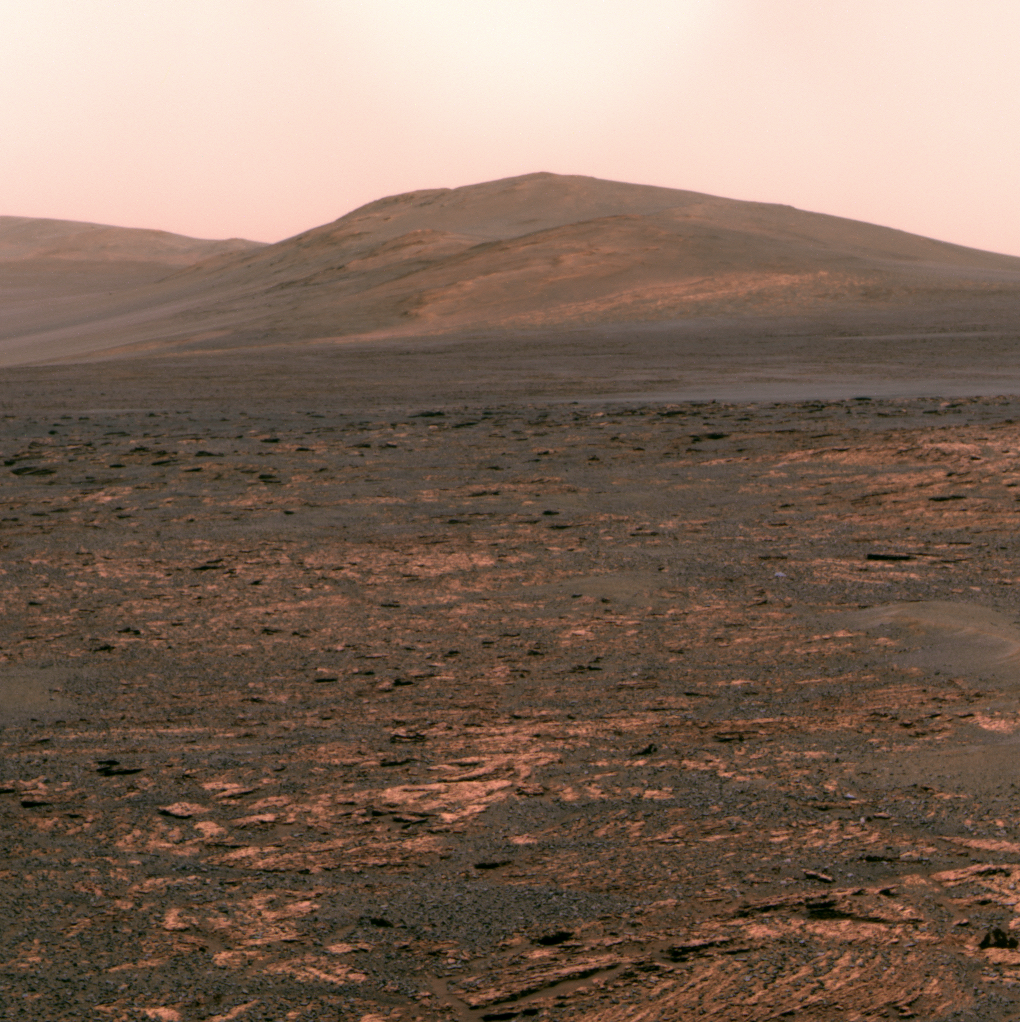

Opportunity’s view of ‘Solander Point’

NASA’s Mars Exploration Rover Opportunity used its panoramic camera (Pancam) to acquire this view of “Solander Point” during the mission’s 3,325th Martian day, or sol (June 1, 2013). The southward-looking scene, presented in true color, shows Solander Point on the center horizon, “Botany Bay” in the foreground, and “Cape Tribulation” in the far background at left.

Botany Bay is a topographic saddle exposing sedimentary rocks that are part of the Burns formation, a geological unit Opportunity examined during earlier years of the mission. At Botany Bay, the Burns formation is exposed between isolated remnants of Endeavour Crater’s rim. Solander Point and Cape Tribulation are rim segments south of Botany Bay. Opportunity is on the way to Solander Point to spend the upcoming winter season on northerly tilted surfaces. Extensive rock strata are evident on the northern side of Solander Point, and these ancient rocks and surrounding bench materials will be investigated in detail by Opportunity as part of the winter science campaign.

The false-color versions make some differences among geological materials easier to distinguish; these images combine three exposures taken through Pancam filters centered at wavelengths of 753 nanometers, 535 nanometers and 432 nanometers, displayed as red, green and blue colors.

Credit: NASA/JPL-Caltech/Cornell Univ./Arizona State Univ.